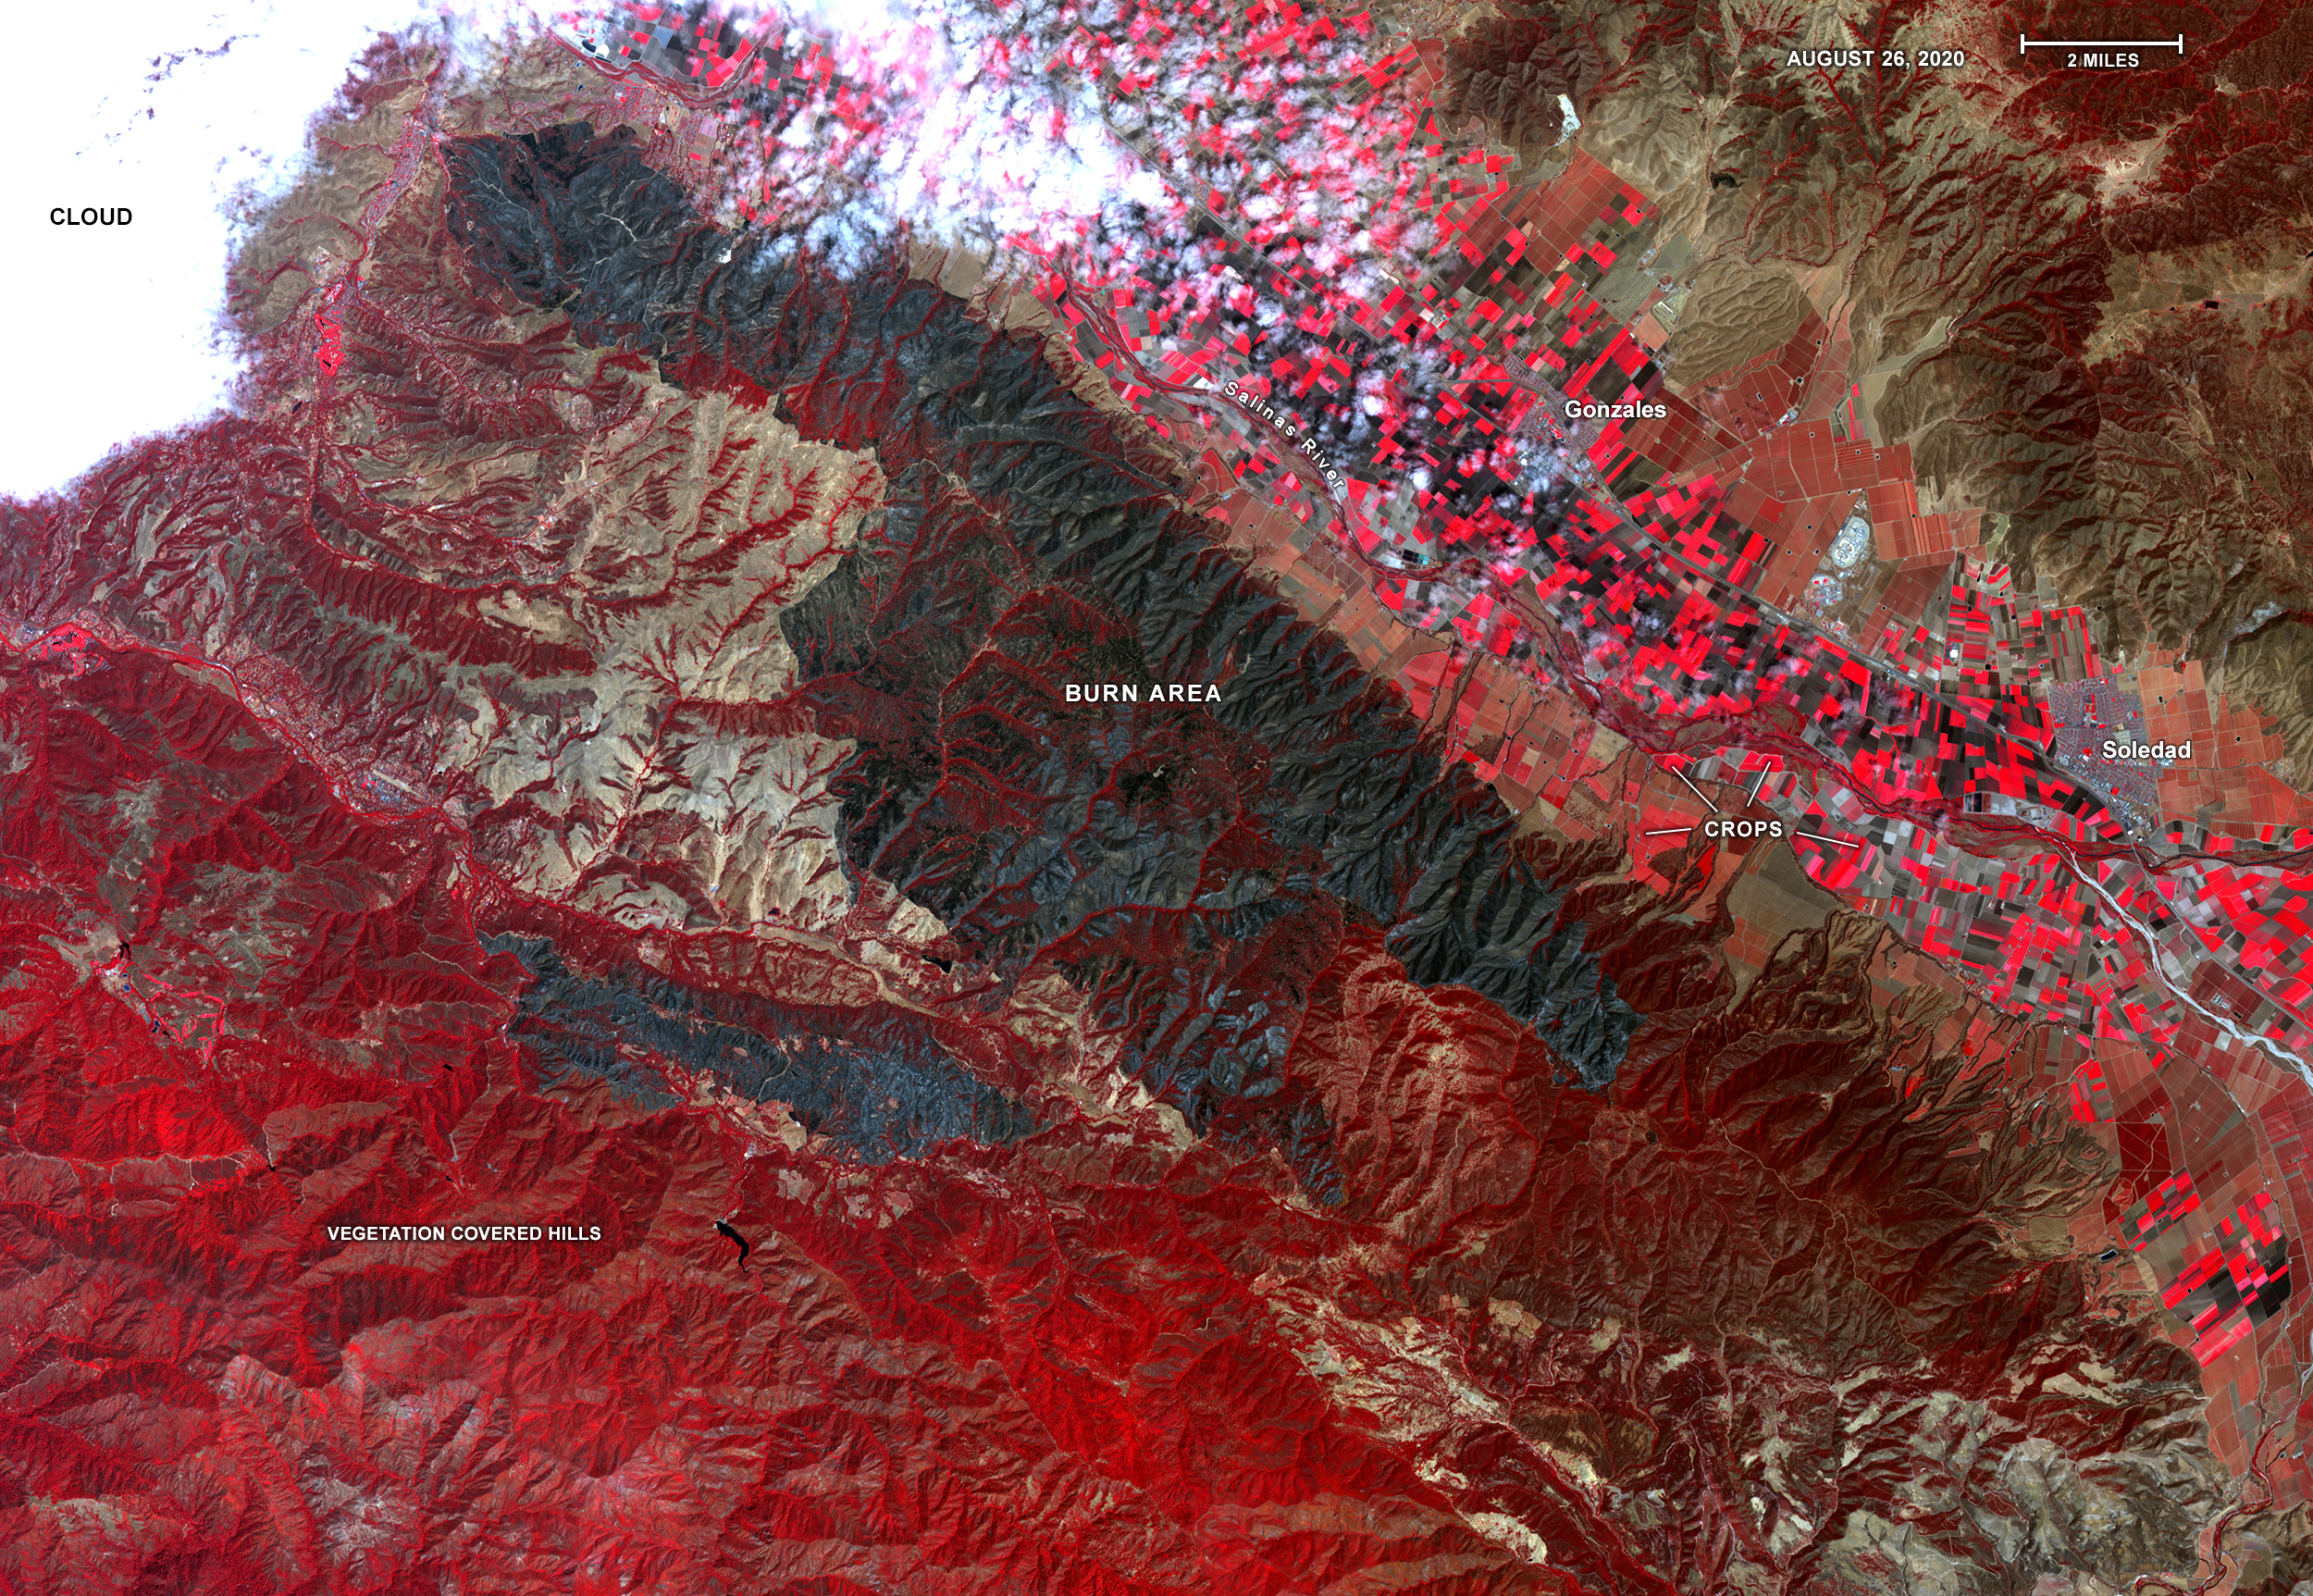

ASTER Gets a Birdseye View of the Carmel and River Fire Burn Areas

On Aug. 26, 2020, Advanced Spaceborne Thermal Emission and Reflection Radiometer (ASTER) instrument aboard NASA’s Terra satellite passed over the River and Carmel fires in Monterey County, California, got a bird’s eye view of the vast fire burn area.

This false-color map shows the burn area as dark blue and gray, in the center of the image. Vegetation is in red, including agricultural crops along the Salinas River (bright red rectangles) surrounding the towns of Soledad and Gonzales; bare areas with no vegetation and rock are shown in tan and brown. The city of Salinas is in the upper left of the image, obscured by thick clouds.

ASTER obtains high-resolution (15-90 square meters, or 161-969 square feet, per pixel) images of the Earth in 14 wavelengths of the electromagnetic spectrum, ranging from visible to thermal infrared light. Data from ASTER — which is managed by Japan Space Systems and NASA’s Jet Propulsion Laboratory in Southern California — are used by scientists to create detailed maps of land surface temperature, how much infrared energy the land emits, how much light the land reflects and its elevation.

On this occasion, ASTER was able to support NASA’s Disaster Program response to the state’s wildfires, providing data products that can be used by resources on the ground to fight the fires and for scientists to better understand their long-term effects. The area covered here is 21.4 by 31 miles (34.4 by 49.9 kilometers).

Credit: NASA/METI/AIST/Japan Space Systems